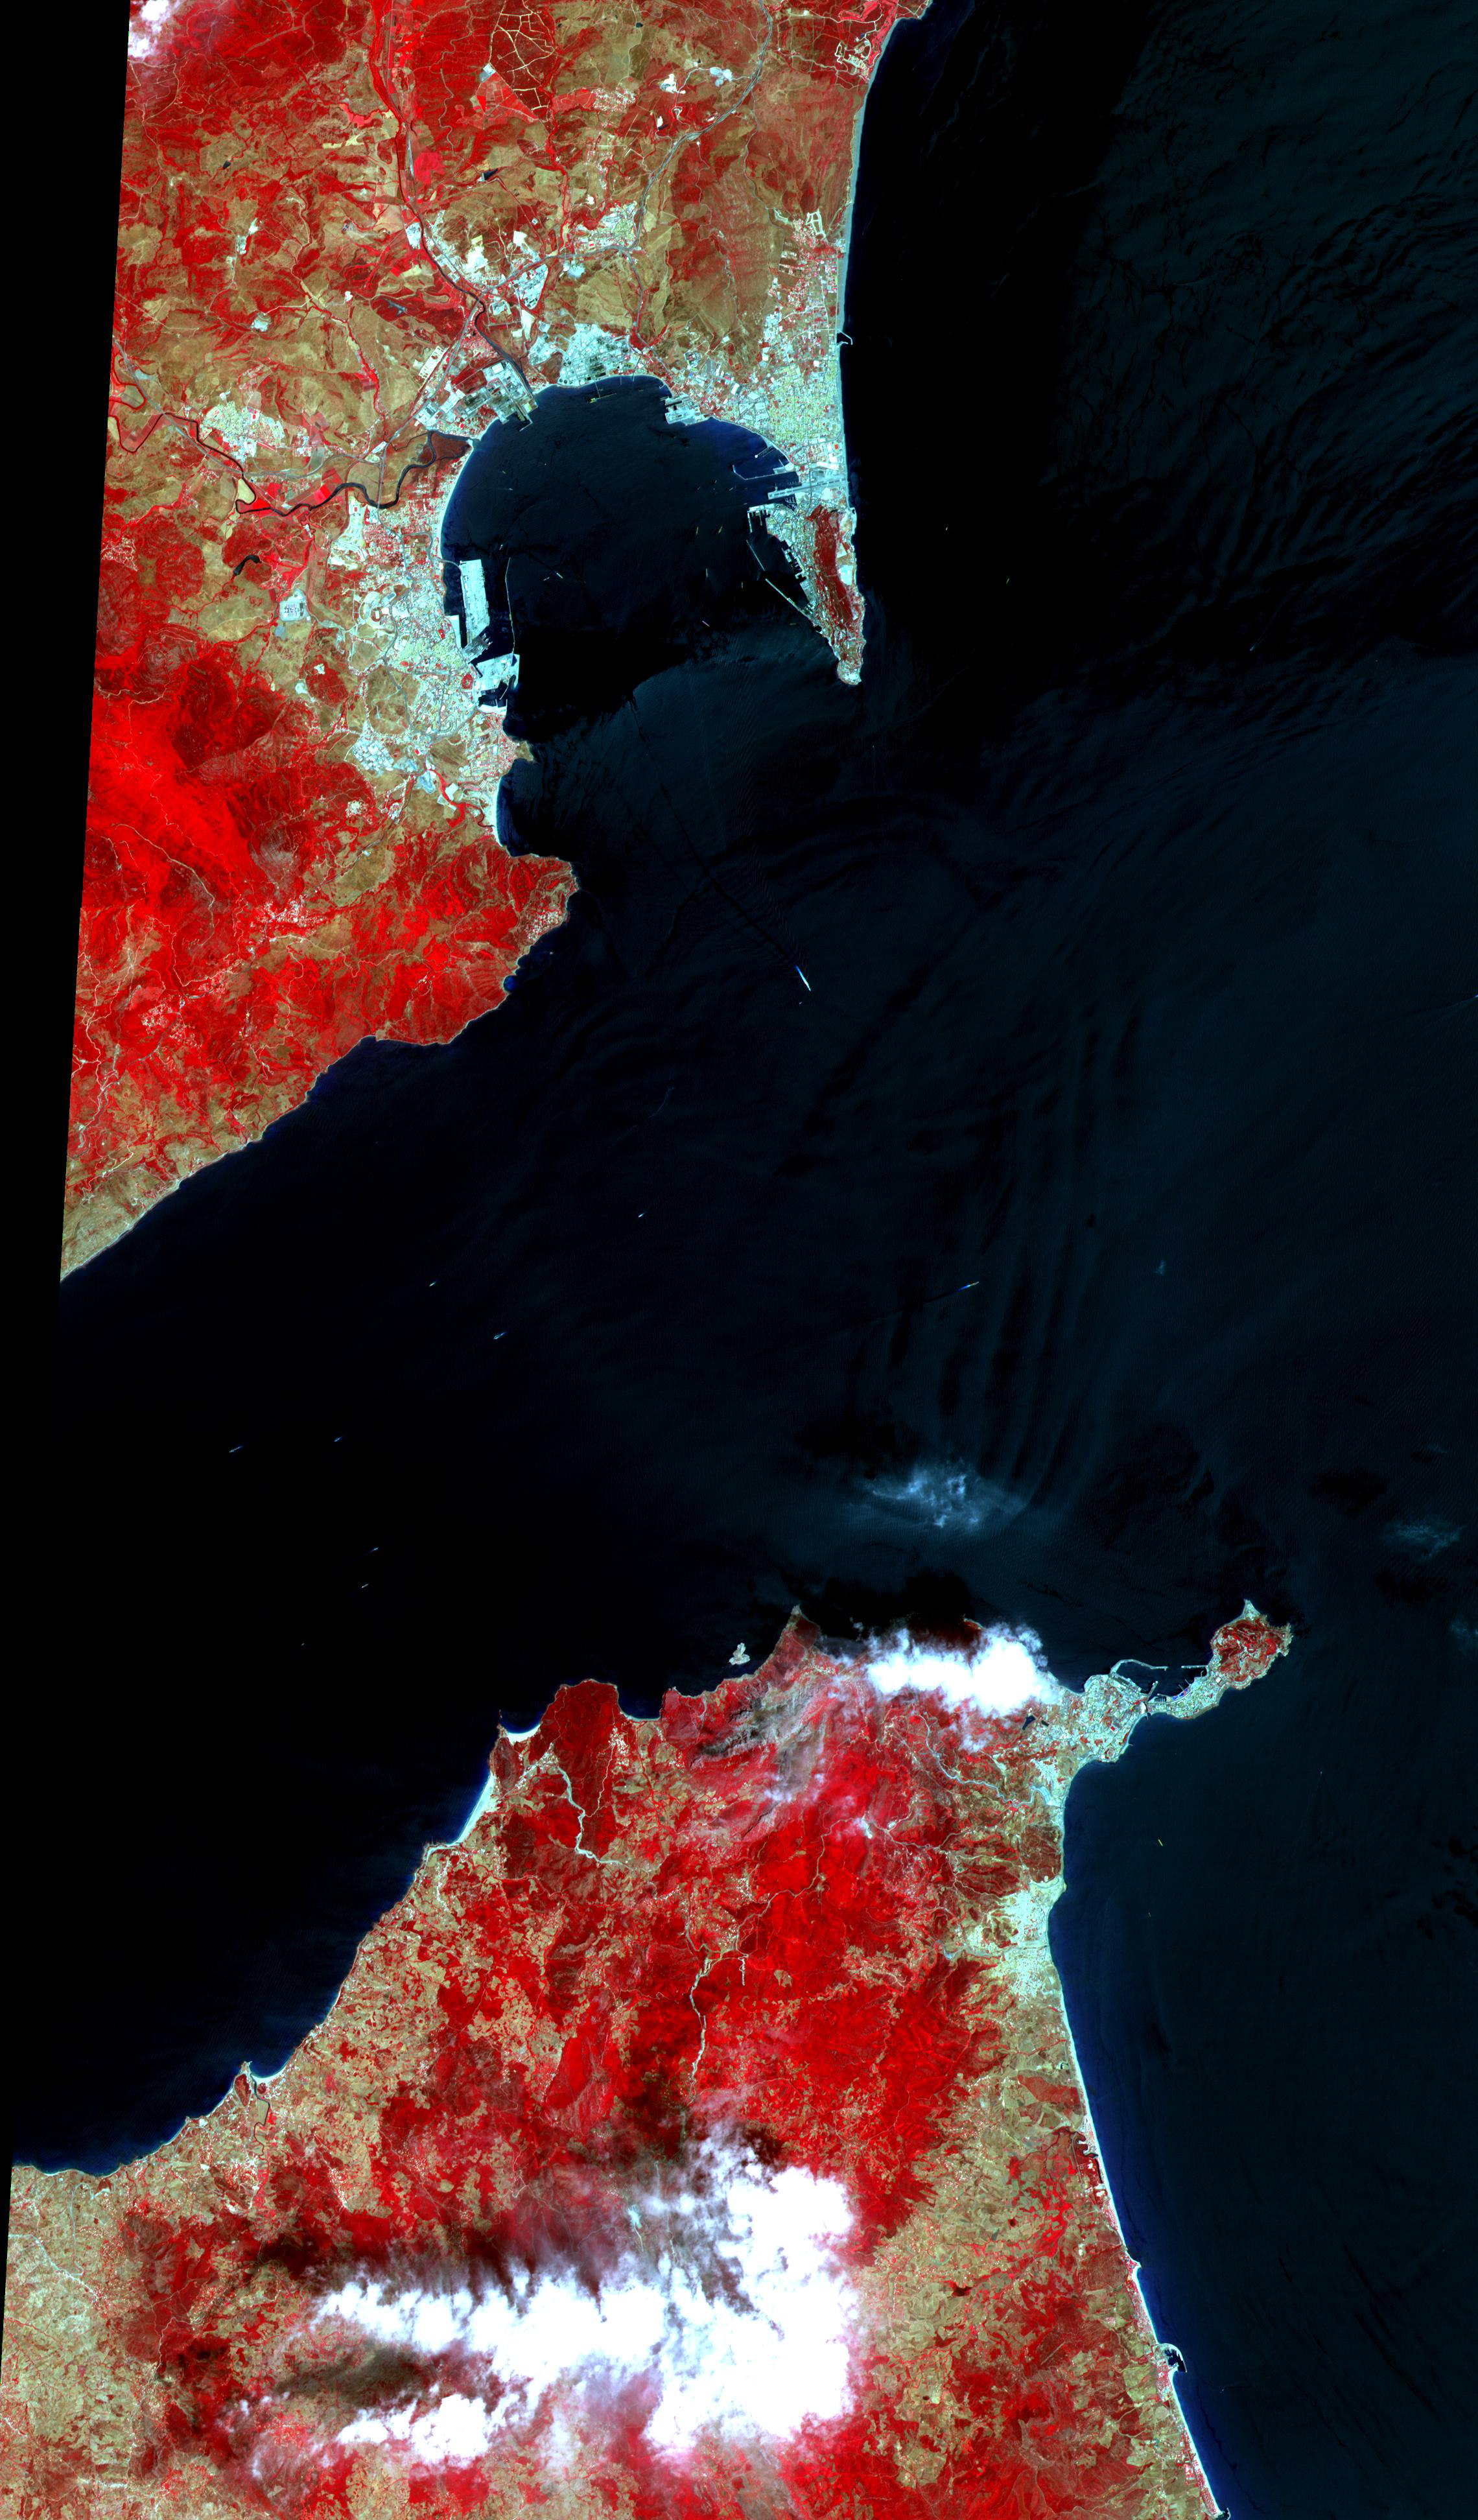

Strait of Gibraltar

This 34 by 59 km sub-scene, acquired on July 5, 2000, covers the eastern part of the Strait of Gibraltar, separating Spain from Morocco. The promontory on the eastern side of the conspicuous Spanish port is the Rock of Gibraltar. The Rock of Gibraltar was once one of the two classical Pillars of Hercules, crowned with silver columns by Phoenician mariners to mark the limits of safe navigation for the ancient Mediterranean peoples. The rocky promontory still commands the western entrance to the Mediterranean Sea, separated from North Africa only by the narrow Strait of Gibraltar. A British colony, Gibraltar occupies a narrow strip of land at the southernmost tip of the Iberian Peninsula. It is separated from the Spanish mainland by a neutral zone contained on a narrow, sandy isthmus. The rocky limestone and shale ridge known as the Rock rises abruptly from the sea, to a maximum elevation of 426 meters (1,398 feet). Because of its strategic location and formidable topography, Gibraltar serves mainly as a British fortress. The Rock has traditionally been a symbol of British naval strength. Most of its sparse land is taken up by air and naval installations, and the civilian population is small. The image is centered at 36 degrees north latitude, 5.5 degrees west longitude.

The U.S. science team is located at NASA’s Jet Propulsion Laboratory, Pasadena, Calif. The Terra mission is part of NASA’s Science Mission Directorate.

Credit: NASA/GSFC/METI/ERSDAC/JAROS, and U.S./Japan ASTER Science Team